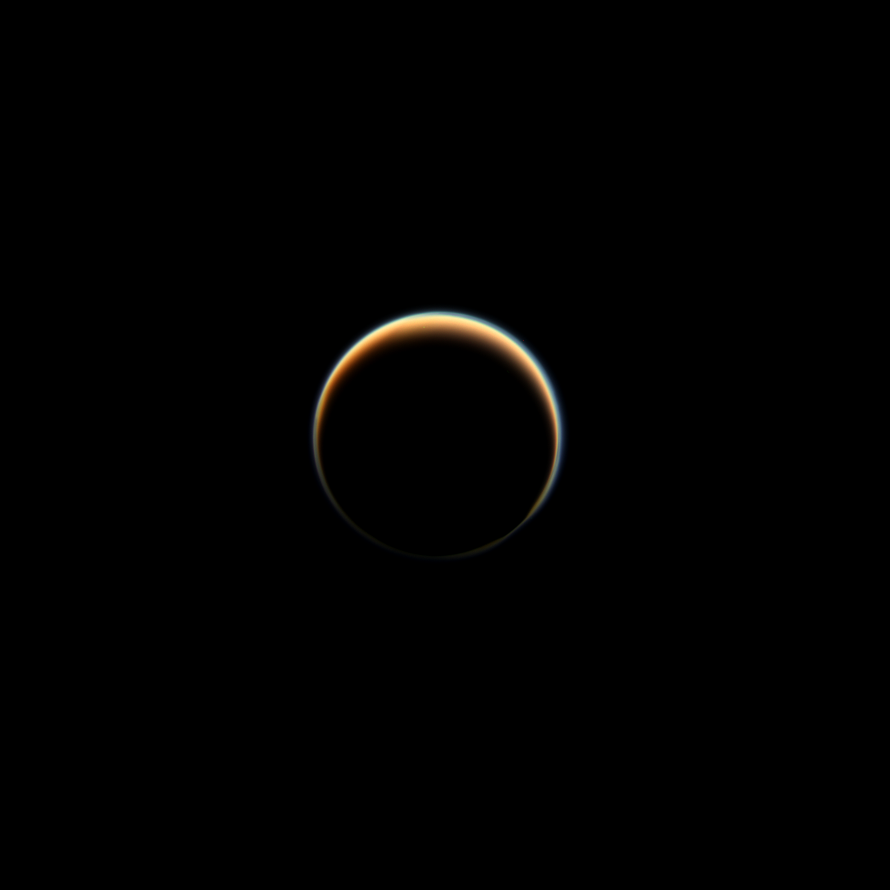

The Halo

NASA’s Cassini spacecraft looks towards the dark side of Saturn’s largest moon, Titan, capturing the blue halo caused by a haze layer that hovers high in the moon’s atmosphere. The haze that permeates Titan’s atmosphere scatters sunlight and produces the orange color seen here. More on Titan’s orange and blue hazes can be found at PIA14913.

This view looks towards the side of Titan (3,200 miles or 5,150 kilometers across) that leads in its orbit around Saturn. North on Titan is up and rotated 40 degrees to the left. Images taken using red, green and blue spectral filters were combined to create this natural-color view. The images were taken with the Cassini spacecraft narrow-angle camera on Nov. 3, 2013.

The view was acquired at a distance of approximately 2.421 million miles (3.896 million kilometers) from Titan. Image scale is 14 miles (23 kilometers) per pixel.

The Cassini-Huygens mission is a cooperative project of NASA, the European Space Agency and the Italian Space Agency. The Jet Propulsion Laboratory, a division of the California Institute of Technology in Pasadena, manages the mission for NASA’s Science Mission Directorate, Washington, D.C. The Cassini orbiter and its two onboard cameras were designed, developed and assembled at JPL. The imaging operations center is based at the Space Science Institute in Boulder, Colo.

Credit: NASA/JPL-Caltech/Space Science Institute